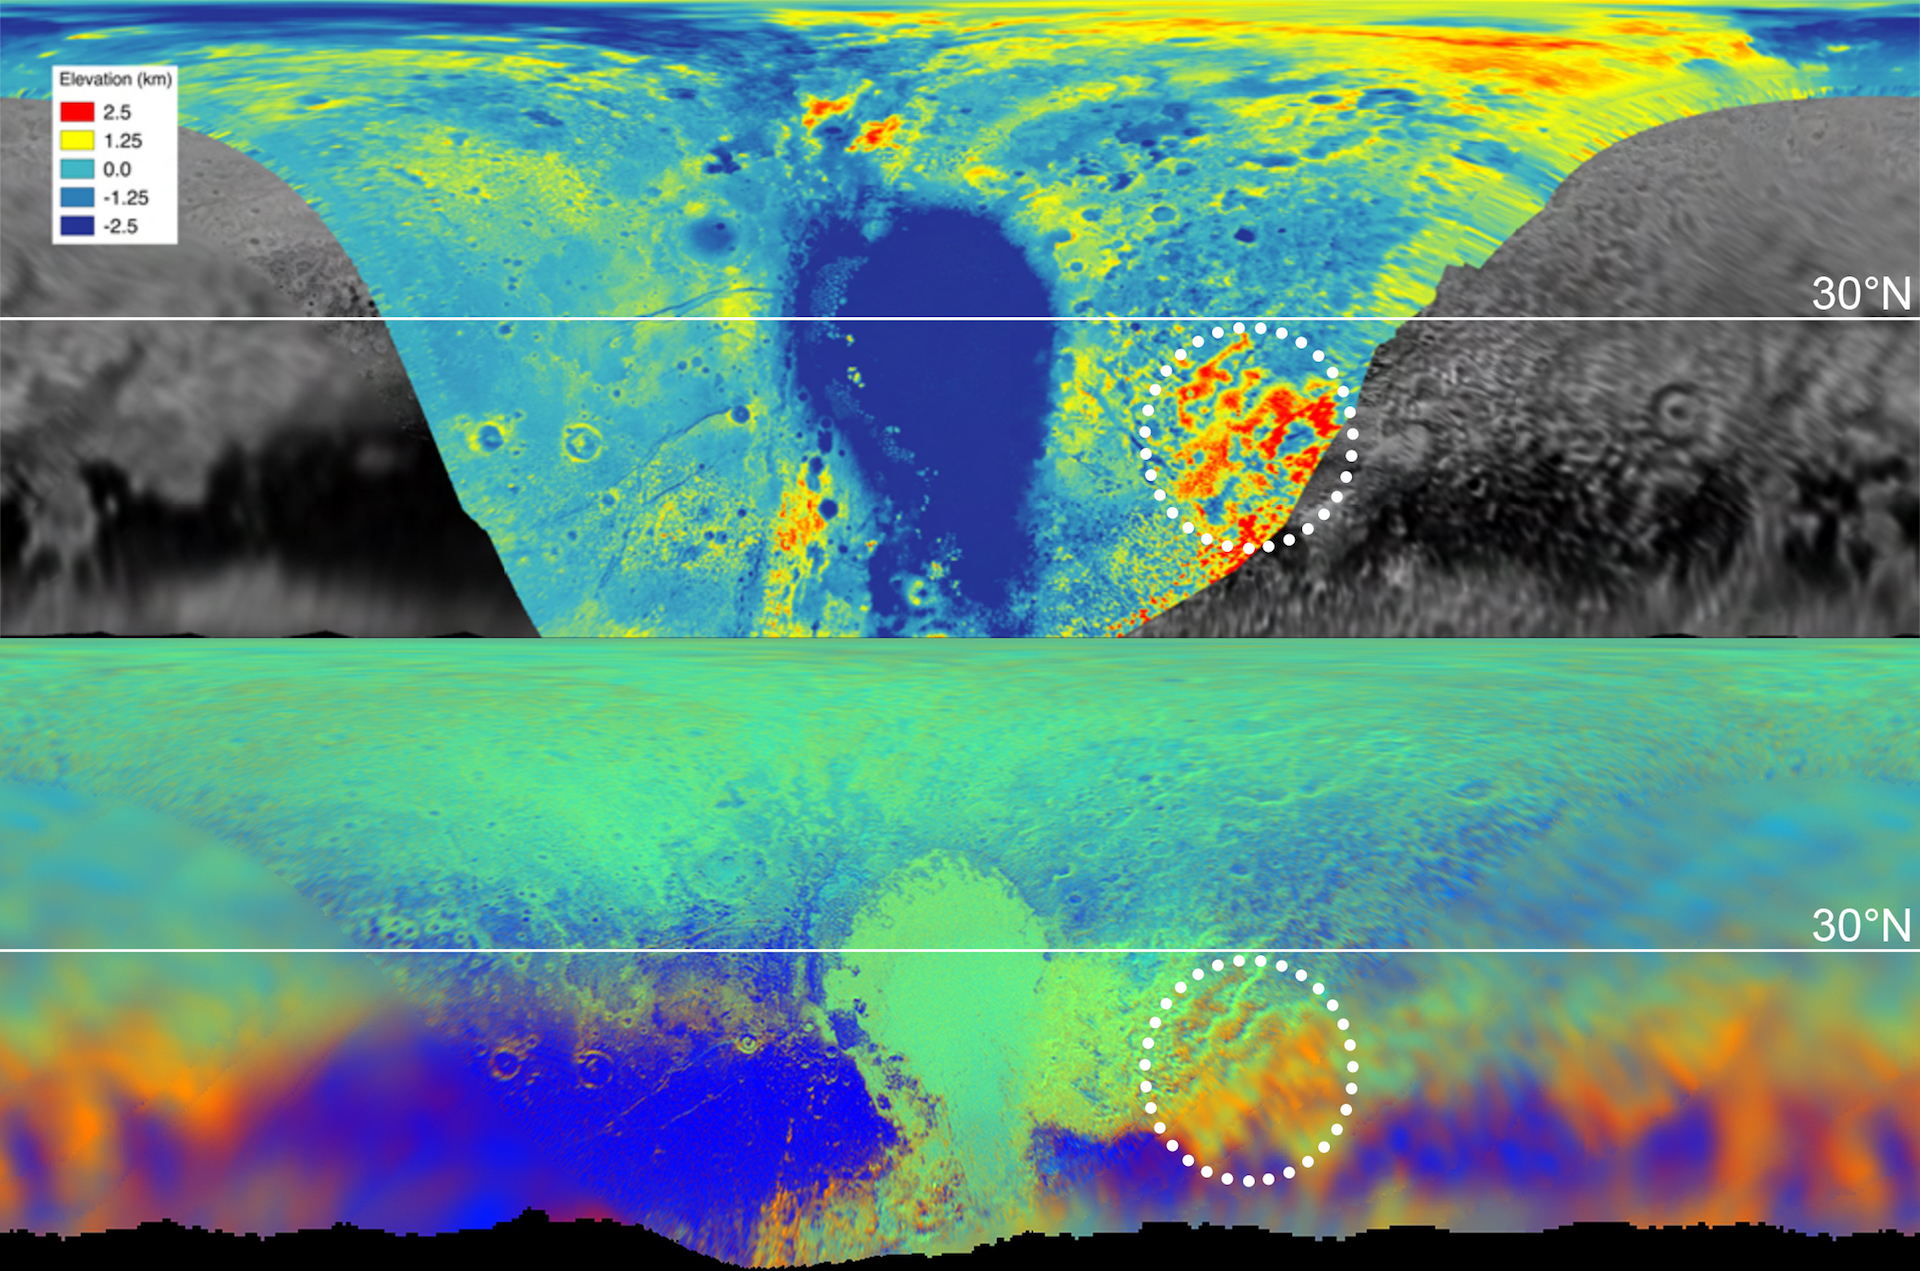

Pluto Topography and Composition Map

These maps are from New Horizons’ data on the topography (top) and composition (bottom) of Pluto’s surface. In the high-resolution topographical map, the highlighted red region is high in elevation. The map below, showing the composition, indicates the same section also contains methane, color-coded in orange. One can see the orange features spread into the fuzzier, lower-resolution data that covers the rest of the globe, meaning those areas, too, are high in methane, and therefore likely to be high in elevation.

The Johns Hopkins University Applied Physics Laboratory in Laurel, Maryland, designed, built, and operates the New Horizons spacecraft, and manages the mission for NASA’s Science Mission Directorate. The Southwest Research Institute, based in San Antonio, leads the science team, payload operations and encounter science planning. New Horizons is part of the New Frontiers Program managed by NASA’s Marshall Space Flight Center in Huntsville, Alabama.

Credit: NASA/Johns Hopkins University Applied Physics Laboratory/Southwest Research Institute